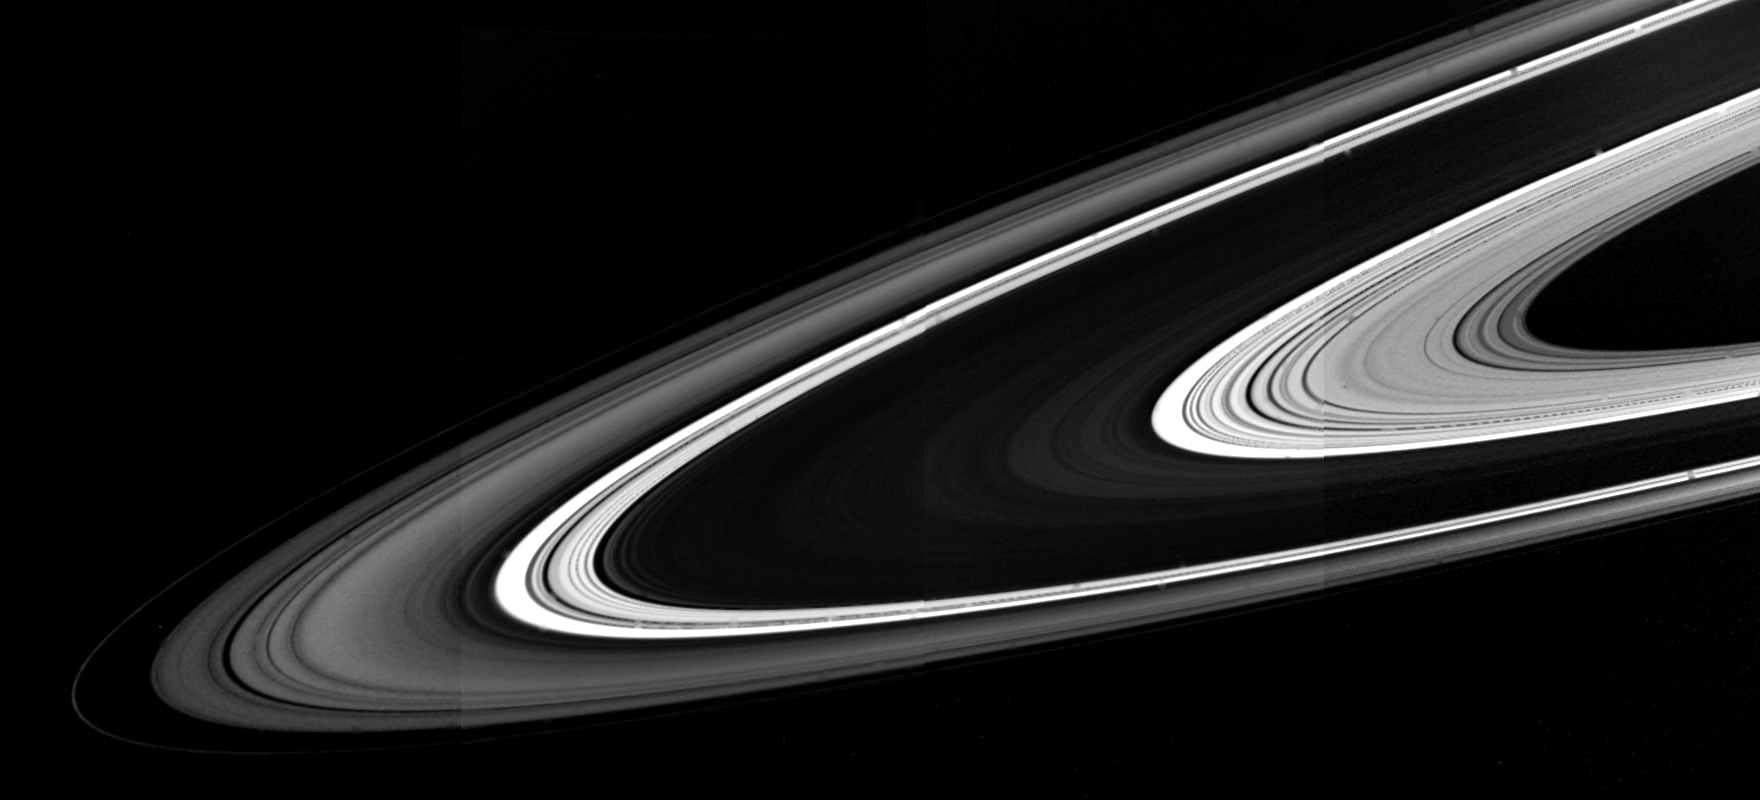

Saturn’s Rings

When seen from the unlit side, the rings of Saturn present a much different appearance from that familiar to telescopic observers. Relatively opaque areas like the B Ring turn black, while lightly populated zones, such as the C Ring and the Cassini Division, prove to excellent diffuse transmitters of sunlight. The A Ring, with intermediate opacity, is at an intermediate level of brightness.

Credit: NASA/JPL